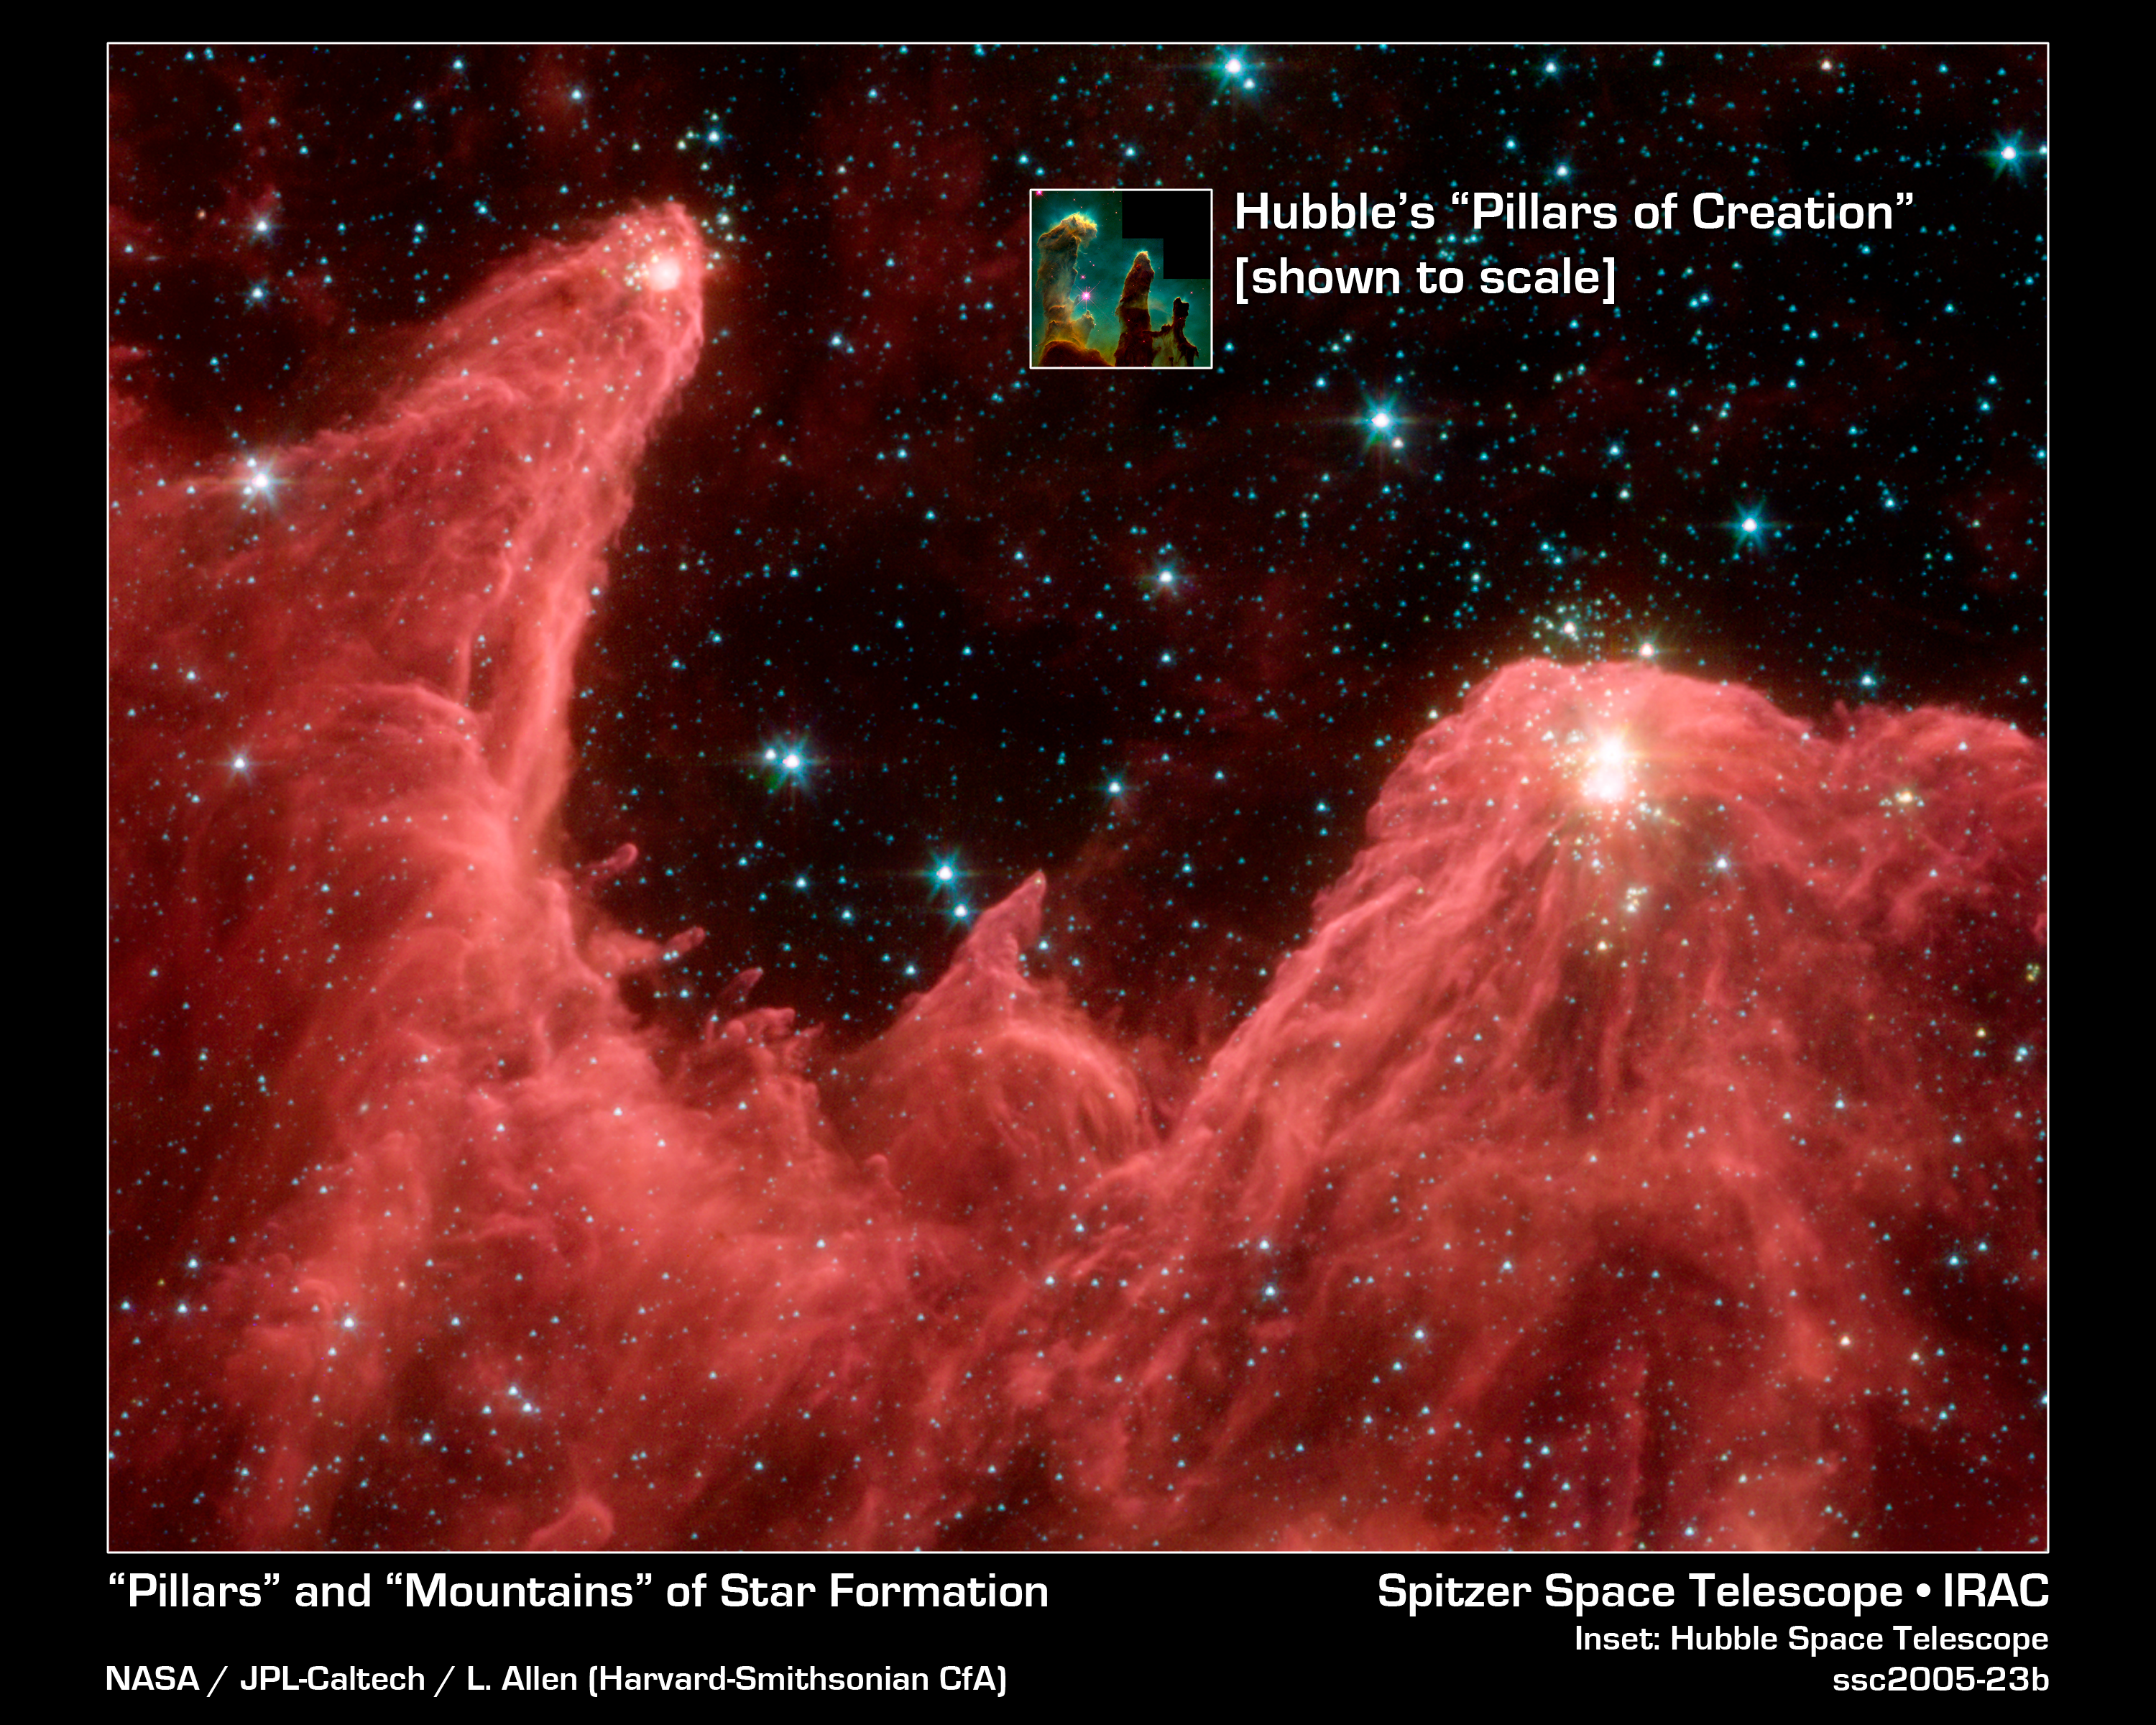

Towering Infernos

This majestic false-color image from NASA's Spitzer Space Telescope shows the "mountains" where stars are born. Dubbed "Mountains of Creation" by Spitzer scientists, these towering pillars of cool gas and dust are illuminated at their tips with light from warm, embryonic stars.

The new infrared picture is reminiscent of Hubble's iconic visible-light image of the Eagle Nebula (inset), which also features a star-forming region, or nebula, that is being sculpted into pillars by radiation and winds from hot, massive stars. The pillars in the Spitzer image are part of a region called W5, in the Cassiopeia constellation 7,000 light-years away and 50 light-years across. They are more than 10 times in the size of those in the Eagle Nebula (shown to scale here).

The Spitzer's view differs from Hubble's because infrared light penetrates dust, whereas visible light is blocked by it. In the Spitzer image, hundreds of forming stars (white/yellow) can seen for the first time inside the central pillar, and dozens inside the tall pillar to the left. Scientists believe these star clusters were triggered into existence by radiation and winds from an "initiator" star more than 10 times the mass of our Sun. This star is not pictured, but the finger-like pillars "point" toward its location above the image frame.

The Spitzer picture also reveals stars (blue) a bit older than the ones in the pillar tips in the evacuated areas between the clouds. Scientists believe these stars were born around the same time as the massive initiator star not pictured. A third group of young stars occupies the bright area below the central pillar. It is not known whether these stars formed in a related or separate event. Some of the blue dots are foreground stars that are not members of this nebula.

The red color in the Spitzer image represents organic molecules known as polycyclic aromatic hydrocarbons. These building blocks of life are often found in star-forming clouds of gas and dust. Like small dust grains, they are heated by the light from the young stars, then emit energy in infrared wavelengths.

This image was taken by the Infrared Array Camera (IRAC) on Spitzer. It is a 4-color composite of infrared light, showing emissions from wavelengths of 3.6 microns (blue), 4.5 microns (green), 5.8 microns (orange), and 8.0 microns (red).

Credit: NASA/JPL-Caltech/L. Allen (Harvard-Smithsonian CfA)